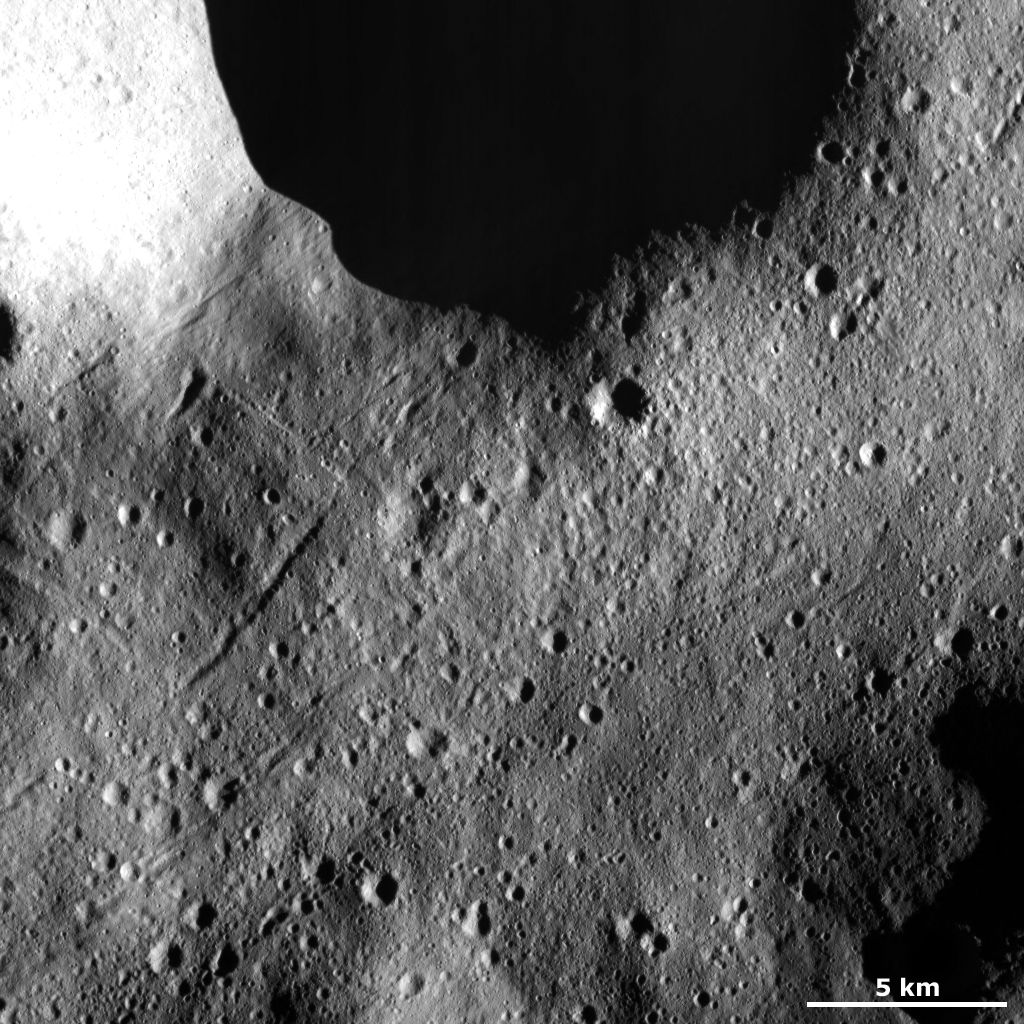

Secondary Crater Chains

This Dawn Framing Camera (FC) image of Vesta shows many secondary crater chains on Vesta’s surface. The secondary crater chains are made up of small craters, which are less than 1 kilometer (0.6 mile) in diameter, usually slightly overlap one another and are collected into linear structures that stretch for up to 10 kilometers (6 miles) in this image. These chains were most likely formed by material ejected from an impact into Vesta skipping across Vesta’s surface and scouring the chains. They are called secondary crater chains because the material that forms them is ejected from a primary impact of material that originated in space. It is possible that the primary impact that formed some of these chains is the large, shadowed crater in the top of the image.

This image is located in Vesta’s Domitia quadrangle, in Vesta’s northern hemisphere. NASA’s Dawn spacecraft obtained this image with its framing camera on March 16, 2012. This image was taken through the camera’s clear filter. The distance to the surface of Vesta is 272 kilometers (169 miles) and the image has a resolution of about 25 meters (82 feet) per pixel. This image was acquired during the LAMO (low-altitude mapping orbit) phase of the mission.

The Dawn mission to Vesta and Ceres is managed by NASA’s Jet Propulsion Laboratory, a division of the California Institute of Technology in Pasadena, for NASA’s Science Mission Directorate, Washington D.C. UCLA is responsible for overall Dawn mission science. The Dawn framing cameras have been developed and built under the leadership of the Max Planck Institute for Solar System Research, Katlenburg-Lindau, Germany, with significant contributions by DLR German Aerospace Center, Institute of Planetary Research, Berlin, and in coordination with the Institute of Computer and Communication Network Engineering, Braunschweig. The Framing Camera project is funded by the Max Planck Society, DLR, and NASA/JPL.

Credit: NASA/JPL-Caltech/UCLA/MPS/DLR/IDA